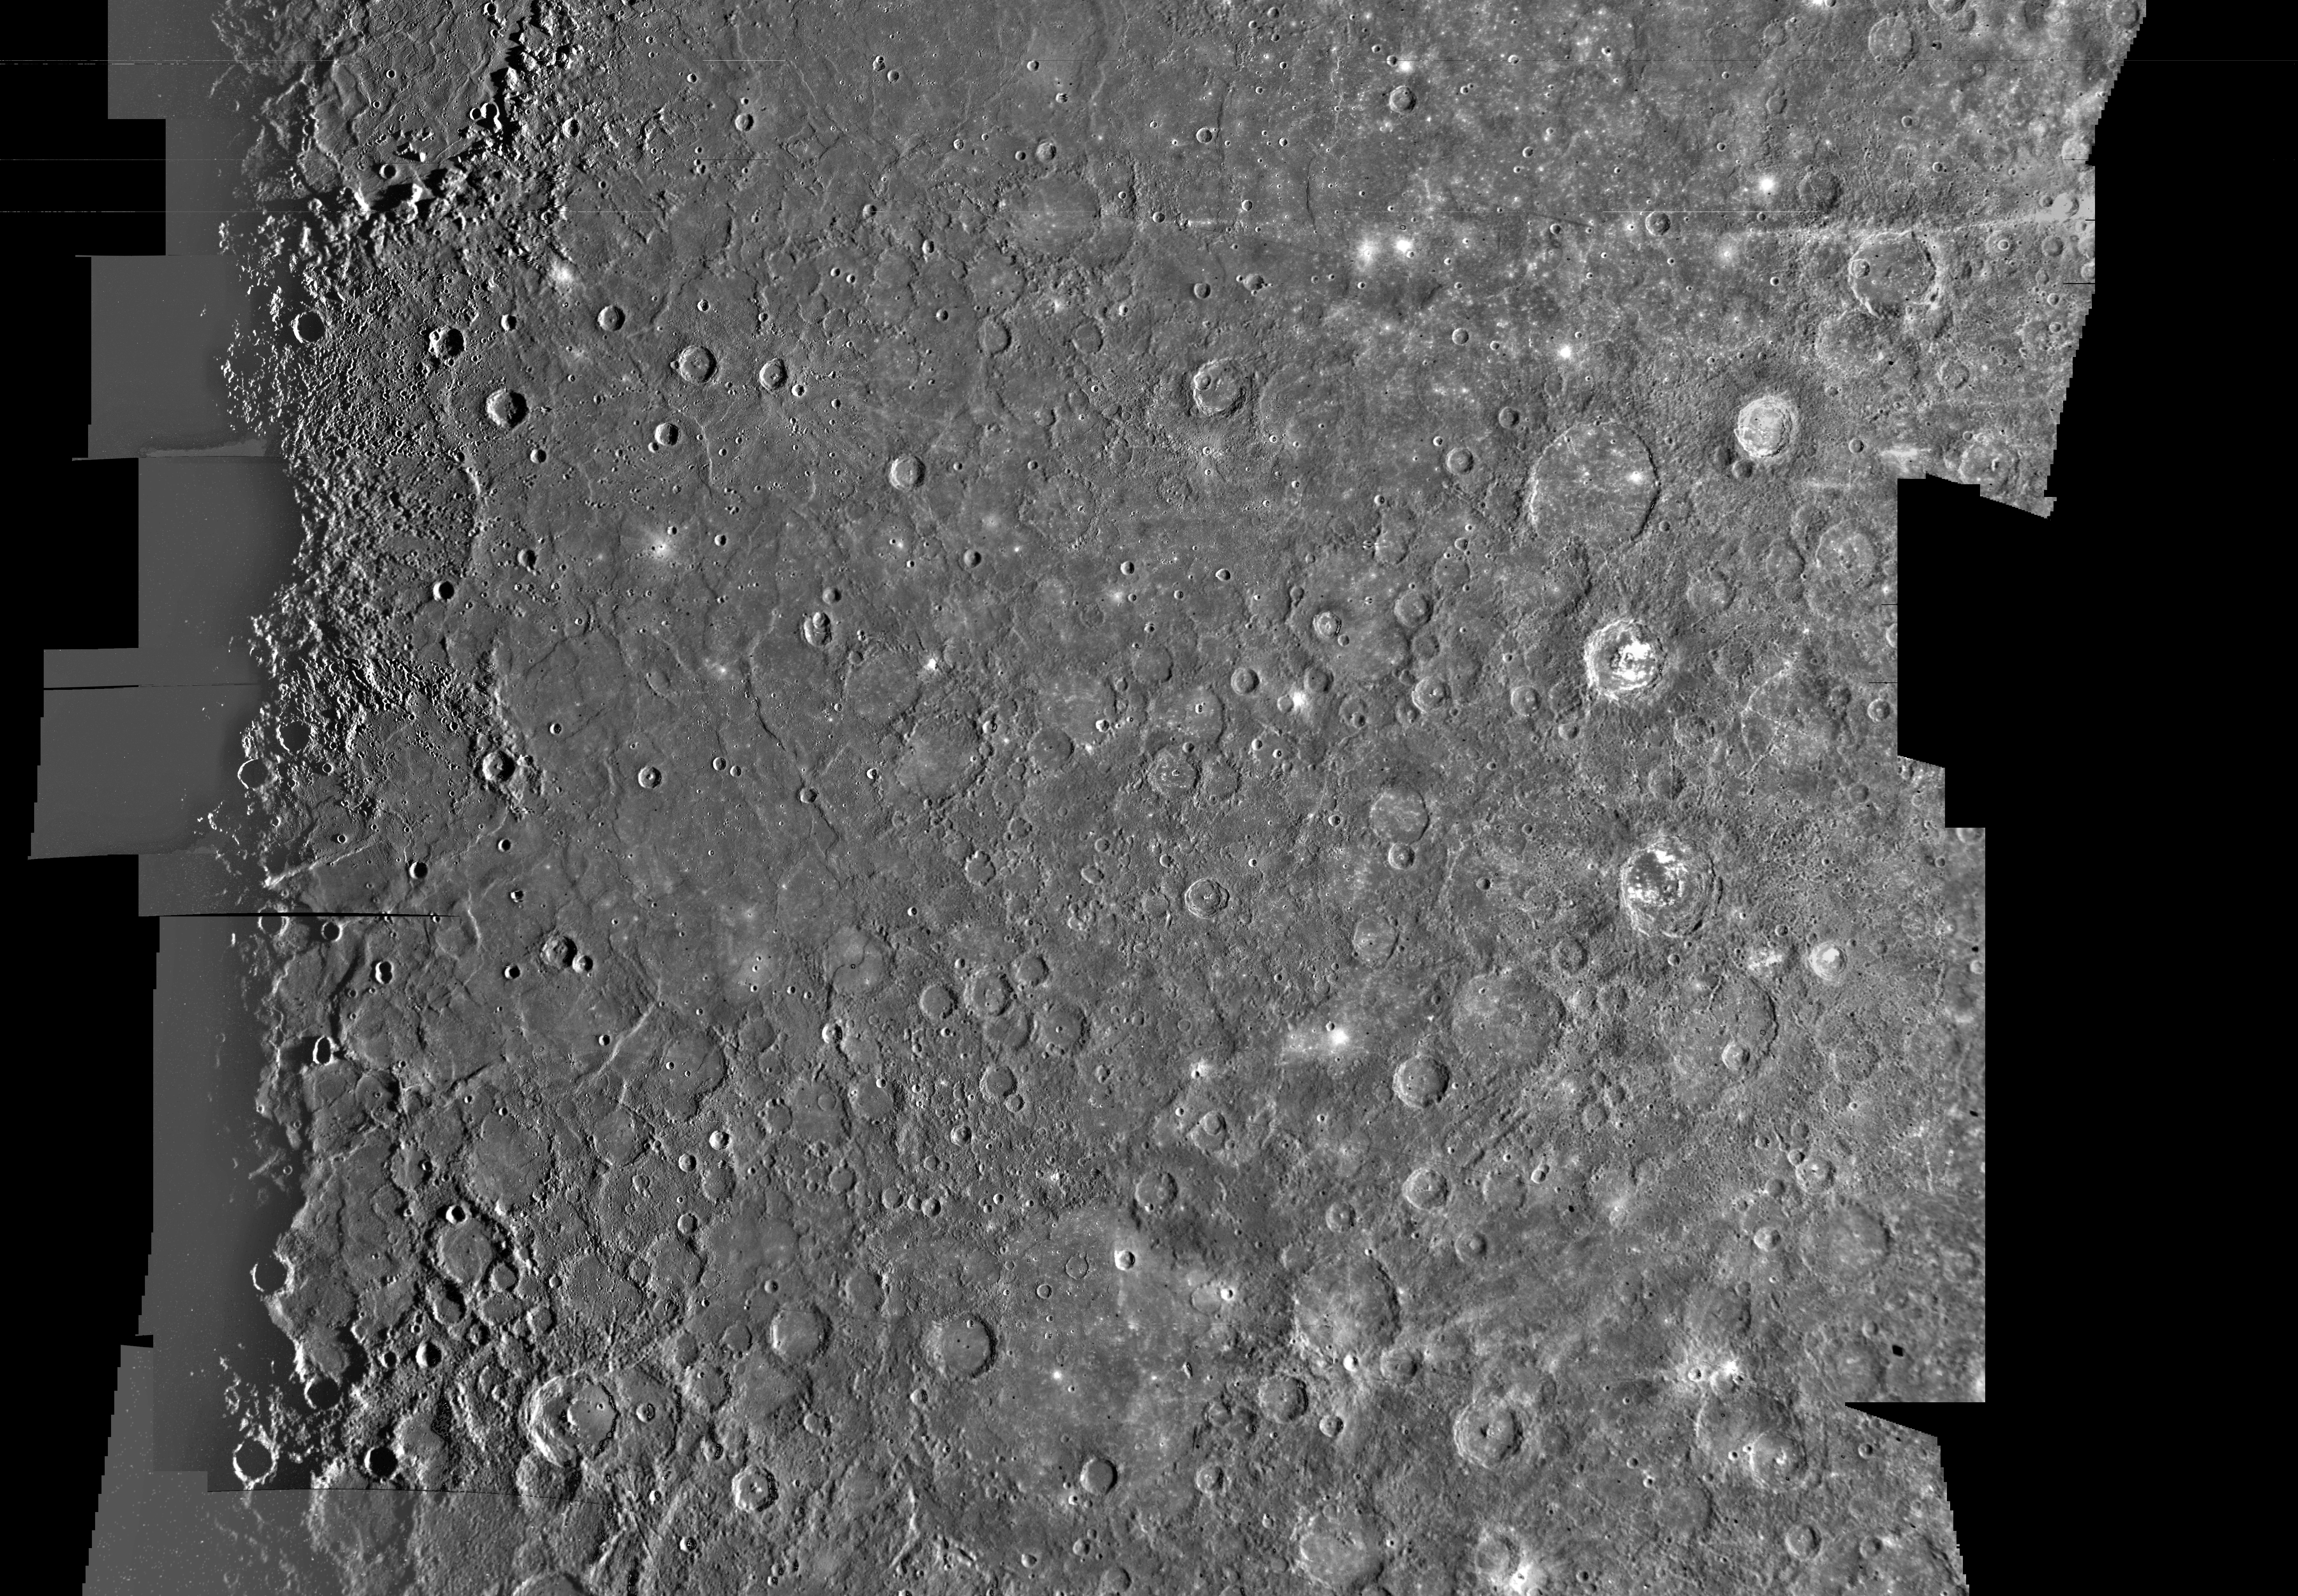

Mercury: Photomosaic of the Tolstoj Quadrangle H-8

This computer generated photomosaic from Mariner 10 is of Mercury’s Tolstoj Quadrangle, named for the ancient Tolstoj crater located in the lower center of the image. This quadrangle covers the geographic region from 25 degrees south to 25 degrees north latitude and from 144 to 216 degrees longitude. The photomosaic was produced using computer techniques and software developed in the Image Processing Laboratory of NASA’s Jet Propulsion Laboratory. The pictures have been high-pass filtered and contrast enhanced to accentuate surface detail, and geometrically transformed into a Mercator conformal projection.

The extensive areas of smooth surfaces or plains depicted in this mosaic have been classified into three types. The most widespread type forms a level to gently rolling ground between and around large craters and basins, and characterized by an extremely high density of superimposed small craters. A second type, “hummocky” plains, occurs within a broad ring that is 600 to 800 kilometers wide and circumscribes the Caloris Planitia (in the upper left corner of the image). These plains consist of low, closely spaced to scattered hills. “Smooth” plains are the third type and form relatively level tracts with a very low population of craters, both within and external to the basins.

The above material was taken from the following publication… Davies, M. E., S. E. Dwornik, D. E. Gault, and R. G. Strom, Atlas of Mercury, NASA SP-423 (1978).

The Mariner 10 mission was managed by the Jet Propulsion Laboratory for NASA’s Office of Space Science.

Credit: NASA/JPL